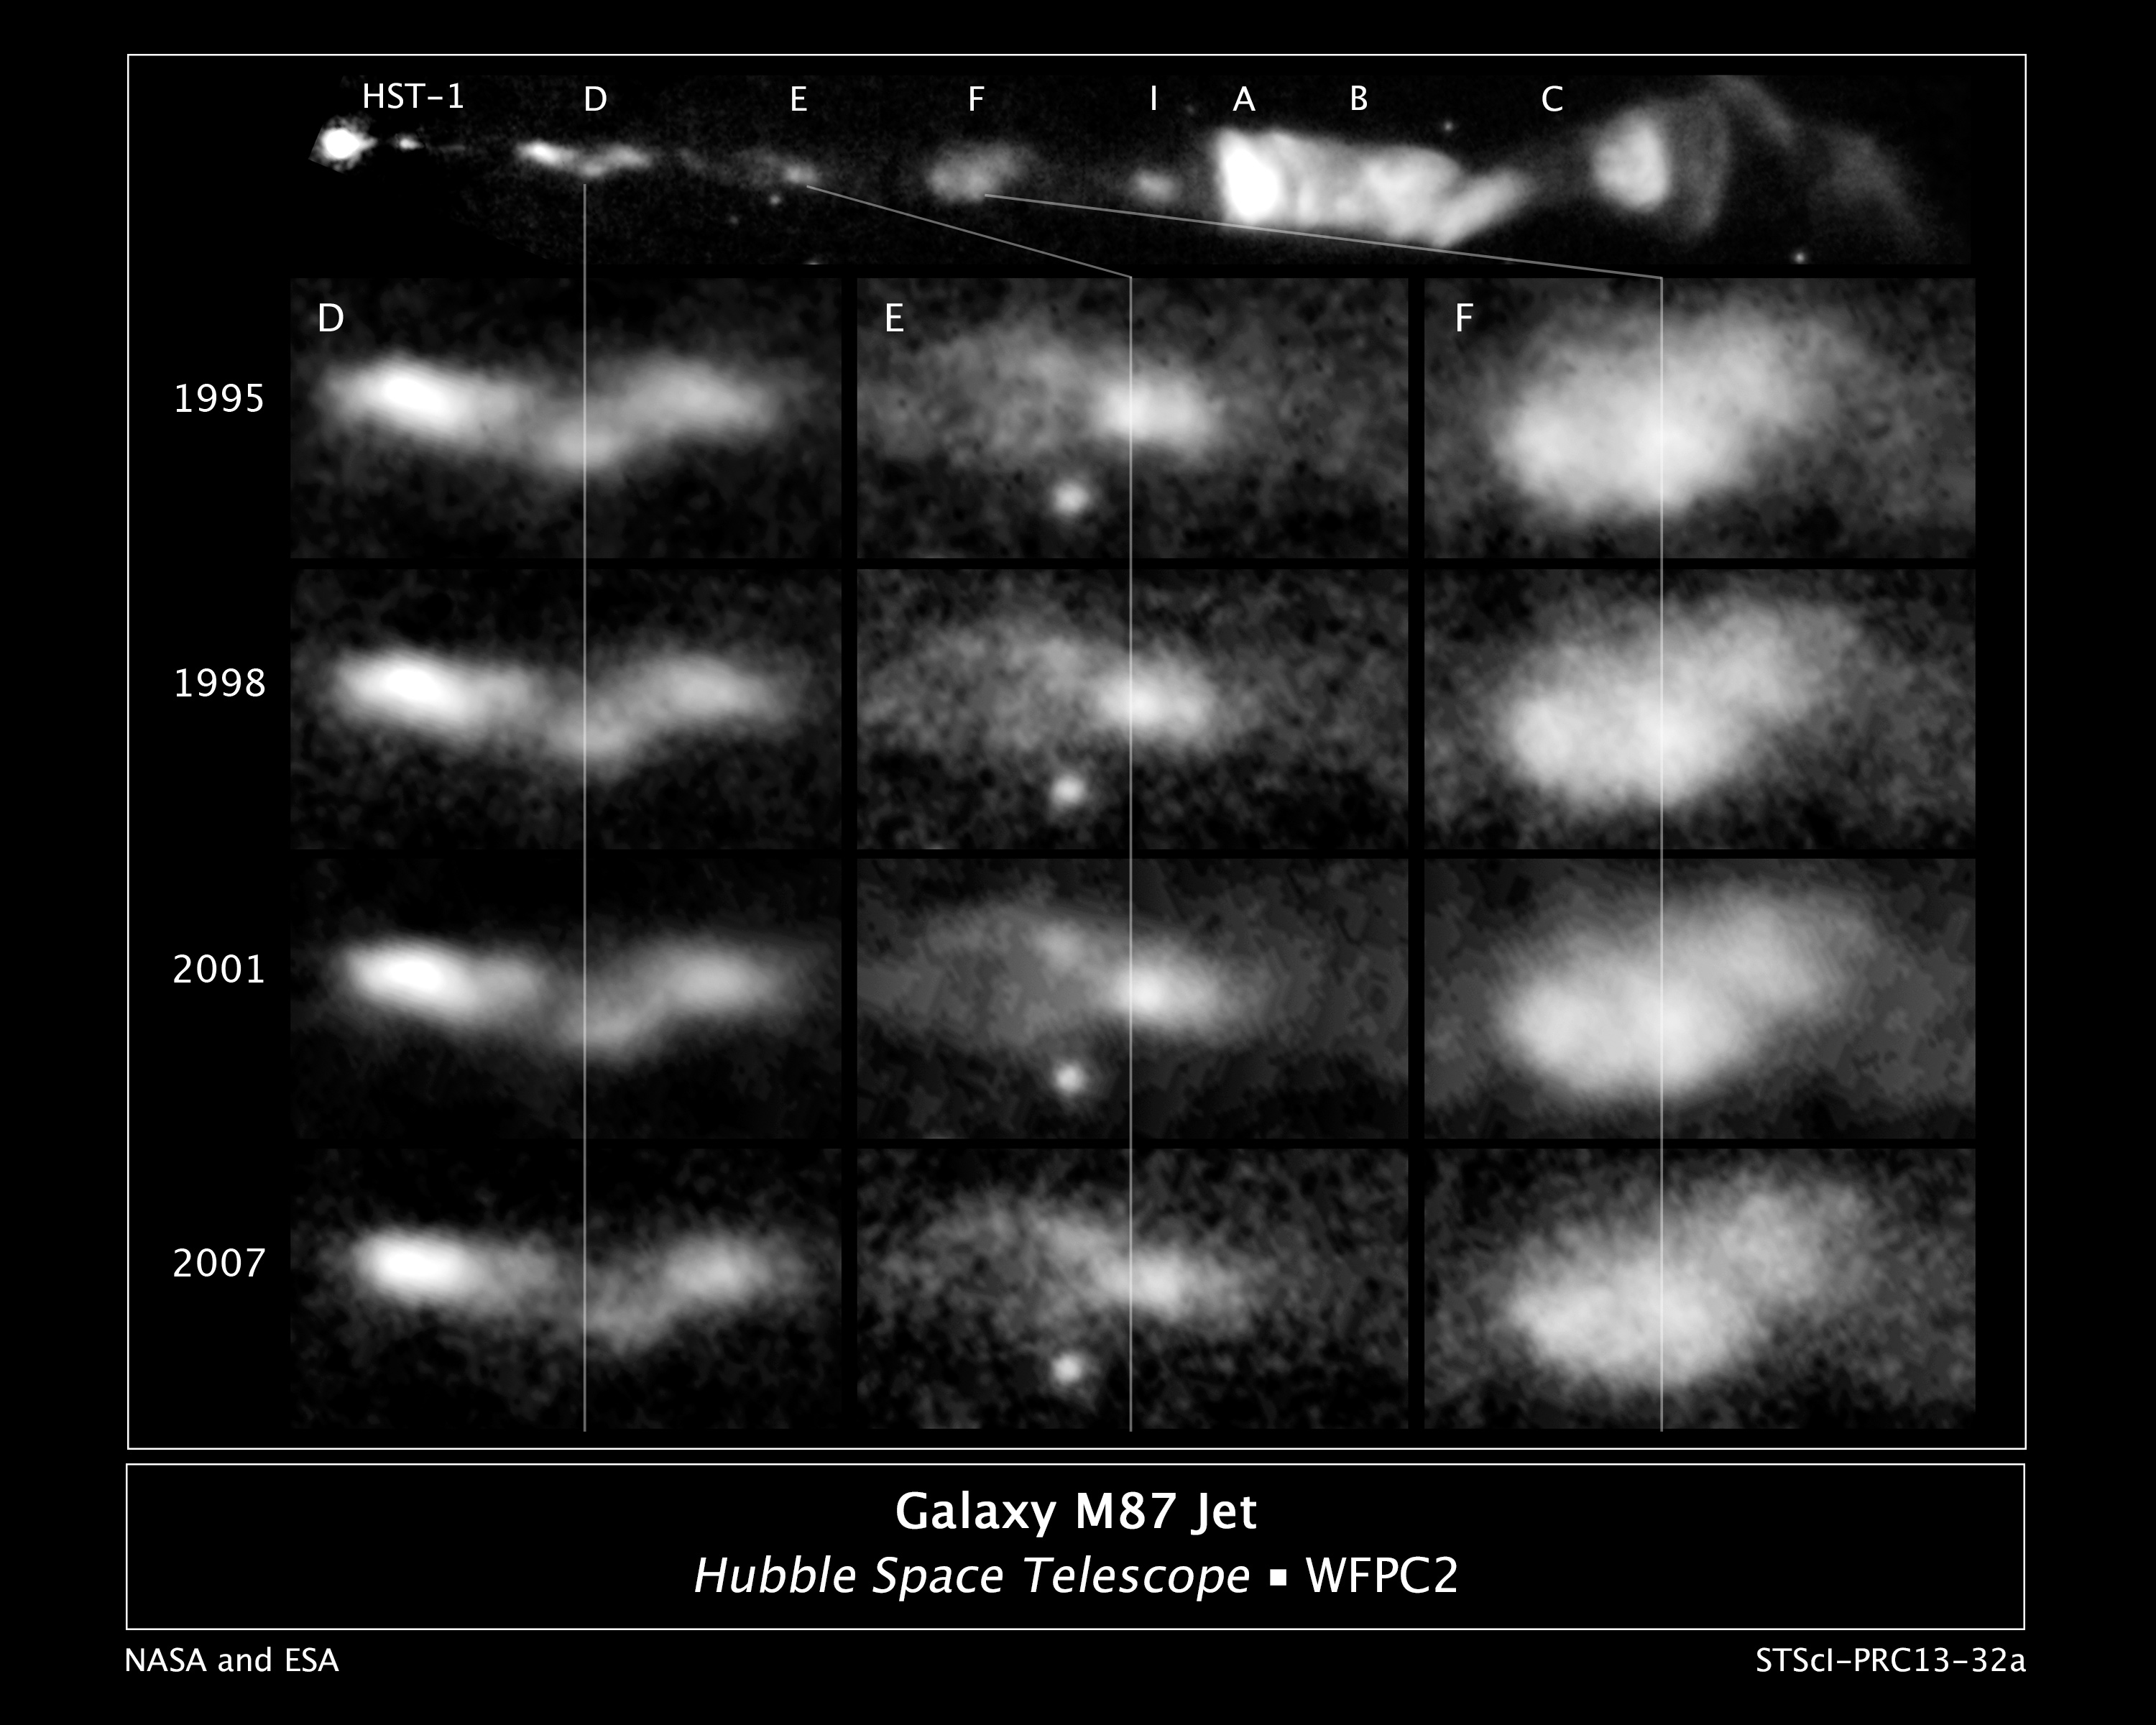

Galaxy M87 Jet (Annotated)

This sequence of images, taken over a 13-year span by NASA's Hubble Space Telescope, reveals changes in a black-hole-powered jet of hot gas in the giant elliptical galaxy M87.

The observations show that the river of plasma, traveling at nearly the speed of light, may follow the spiral structure of the black hole's magnetic field, which astronomers think is coiled like a helix. The magnetic field is believed to arise from a spinning accretion disk of material around a black hole. Although the magnetic field cannot be seen, its presence is inferred by the confinement of the jet along a narrow cone emanating from the black hole. The visible portion of the jet extends 5,000 light-years.

M87 resides at the center of the neighboring Virgo cluster of roughly 2,000 galaxies, located 50 million light-years away.

The images are part of a time-lapse movie that reveals changes in the jet over more than a 13-year period. They were taken by Hubble's Advanced Camera for Surveys in 2006 and Wide Field Planetary Camera 2 in 1995, 1998, 2001, and 2007.

Credit: NASA, ESA, E. Meyer, W. Sparks, J. Biretta, J. Anderson, S.T. Sohn, and R. van der Marel (STScI), C. Norman (Johns Hopkins University), and M. Nakamura (Academia Sinica)